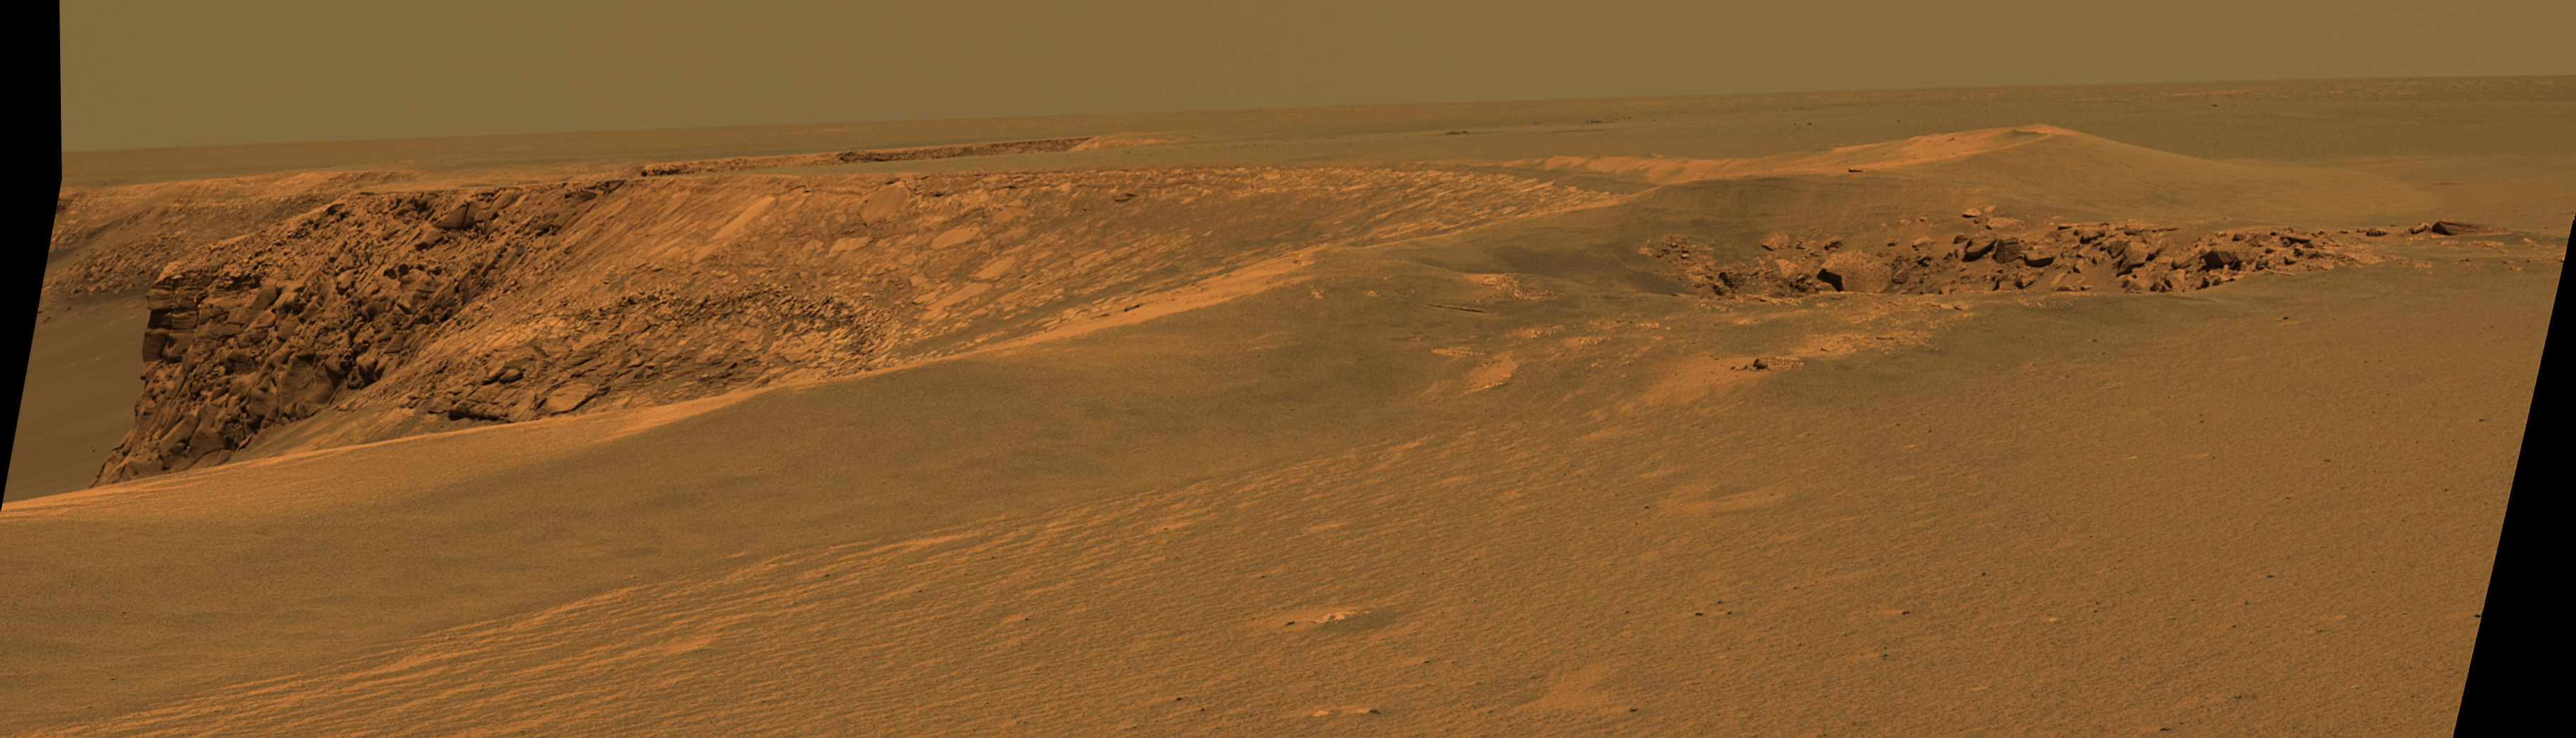

Layers of ‘Cabo Frio’ in ‘Victoria Crater’

This view of “Victoria crater” is looking southeast from “Duck Bay” towards the dramatic promontory called “Cabo Frio.” The small crater in the right foreground, informally known as “Sputnik,” is about 20 meters (about 65 feet) away from the rover, the tip of the spectacular, layered, Cabo Frio promontory itself is about 200 meters (about 650 feet) away from the rover, and the exposed rock layers are about 15 meters (about 50 feet) tall. This is an approximately true color rendering of images taken by the panoramic camera (Pancam) on NASA’s Mars Exploration Rover Opportunity during the rover’s 952nd sol, or Martian day, (Sept. 28, 2006) using the camera’s 750-nanometer, 530-nanometer and 430-nanometer filters.

Credit: NASA/JPL/Cornell